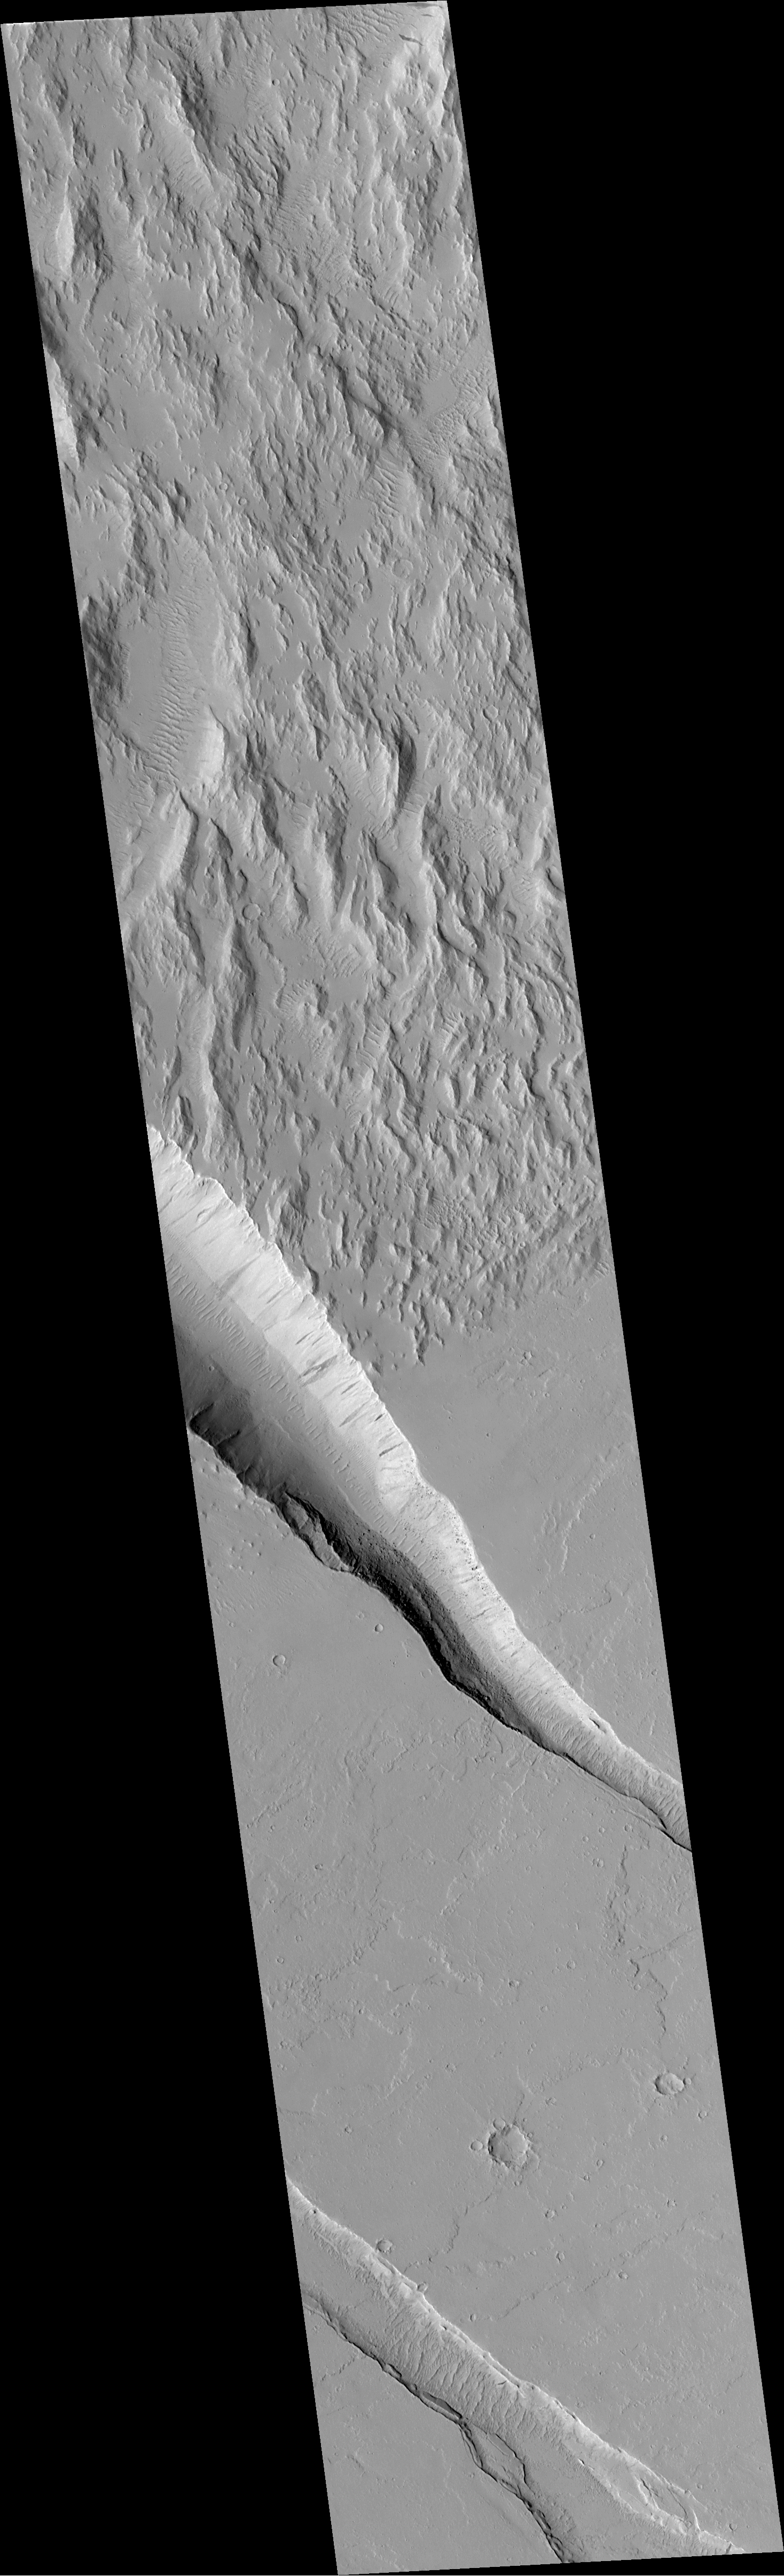

Diverse Geologic Features of Western Tharsis, Mars

This pair of Mars Global Surveyor (MGS) Mars Orbiter Camera (MOC) images shows a variety of geologic features along the eastern edge of the Gigas Sulci (the rough, ridged surface at upper left in each picture) in western Tharsis. This is a volcanic region located approximately 750 km (470 mi) northwest of the Pavonis Mons volcano and 350 km (220 mi) southeast of the Olympus Mons volcano.

The regional view (above, left) is a MOC wide angle context image showing the location of the higher resolution, narrow angle camera view (above, right) as a small, white box. The upper left portion of the context image shows a rough, hilly terrain–Gigas Sulci–that is cut along its margins by several troughs that look something like gashes made by a giant knife. Also in this scene are several impact craters, including one (upper right) with a bright, teardrop-shaped “tail” formed by wind. The context frame covers an area approximately 115 kilometers (71 miles) across and is illuminated from the left. North is up.

The high resolution picture (above, right) is a MOC narrow angle camera view of a 3 km-(1.9 mi)-wide area along the edge of the hilly, Gigas Sulci terrain. This image shows a range of interesting geologic features. The Gigas Sulci consist of steep, somewhat mountainous terrain, but the valleys and some of the slopes between these hills appear smooth and mantled (perhaps by dust). Small, parallel ridges on some of the valley floors are probably windblown dunes. The edge of the hilly terrain is cut by a deep trough caused by faulting and down-dropping of the terrain in the center of the valley. The slopes of this valley exhibit dark streaks caused by small landslides. Boulders the size of small buildings can also be seen on some of these slopes. This deep trough and another, shallower one to the south (lower left) cut across lava flows, indicating that the troughs formed after the lava flows were emplaced, cooled, and hardened. The trough at the lower left has slumped and terraced walls. As in the context frame, nor this up and the sun illuminates the scene from the left.

For a full-resolution (3.7 meters–12 feet–per pixel) view of the narrow angle camera image (2.9 Mbytes), Click HERE.

Malin Space Science Systems and the California Institute of Technology built the MOC using spare hardware from the Mars Observer mission. MSSS operates the camera from its facilities in San Diego, CA. The Jet Propulsion Laboratory’s Mars Surveyor Operations Project operates the Mars Global Surveyor spacecraft with its industrial partner, Lockheed Martin Astronautics, from facilities in Pasadena, CA and Denver, CO.

Credit: NASA/JPL/MSSS